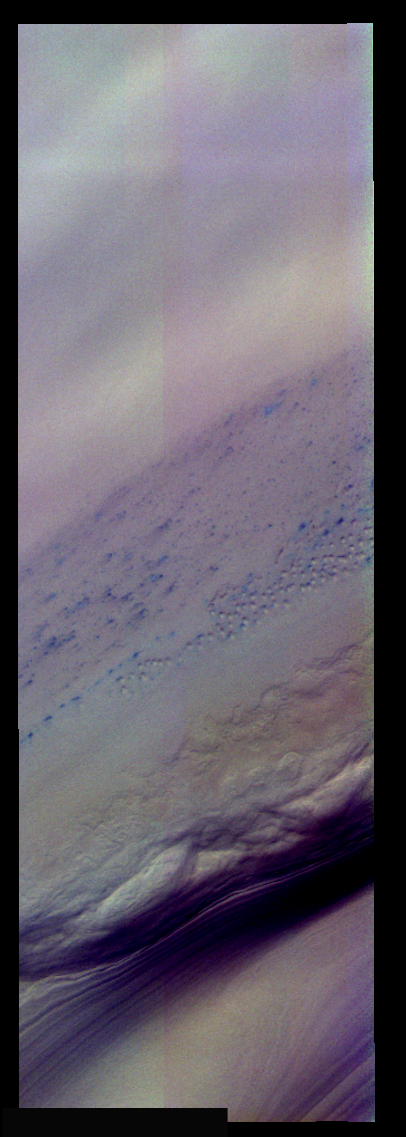

Blue Polar Dunes In False Color

The theme for the weeks of 1/17 and 1/24 is the north polar region of Mars as seen in false color THEMIS images. Ice/frost will typically appear as bright blue in color; dust mantled ice will appear in tones of red/orange.

The small dunes in this image are “bluer” than the rest of the layered ice/dust units to the left.

Image information: VIS instrument. Latitude 84.5, Longitude 206.6 East (153.4 West). 19 meter/pixel resolution.

Note: this THEMIS visual image has not been radiometrically nor geometrically calibrated for this preliminary release. An empirical correction has been performed to remove instrumental effects. A linear shift has been applied in the cross-track and down-track direction to approximate spacecraft and planetary motion. Fully calibrated and geometrically projected images will be released through the Planetary Data System in accordance with Project policies at a later time.

NASA’s Jet Propulsion Laboratory manages the 2001 Mars Odyssey mission for NASA’s Office of Space Science, Washington, D.C. The Thermal Emission Imaging System (THEMIS) was developed by Arizona State University, Tempe, in collaboration with Raytheon Santa Barbara Remote Sensing. The THEMIS investigation is led by Dr. Philip Christensen at Arizona State University. Lockheed Martin Astronautics, Denver, is the prime contractor for the Odyssey project, and developed and built the orbiter. Mission operations are conducted jointly from Lockheed Martin and from JPL, a division of the California Institute of Technology in Pasadena.

Credit: NASA/JPL/Arizona State University